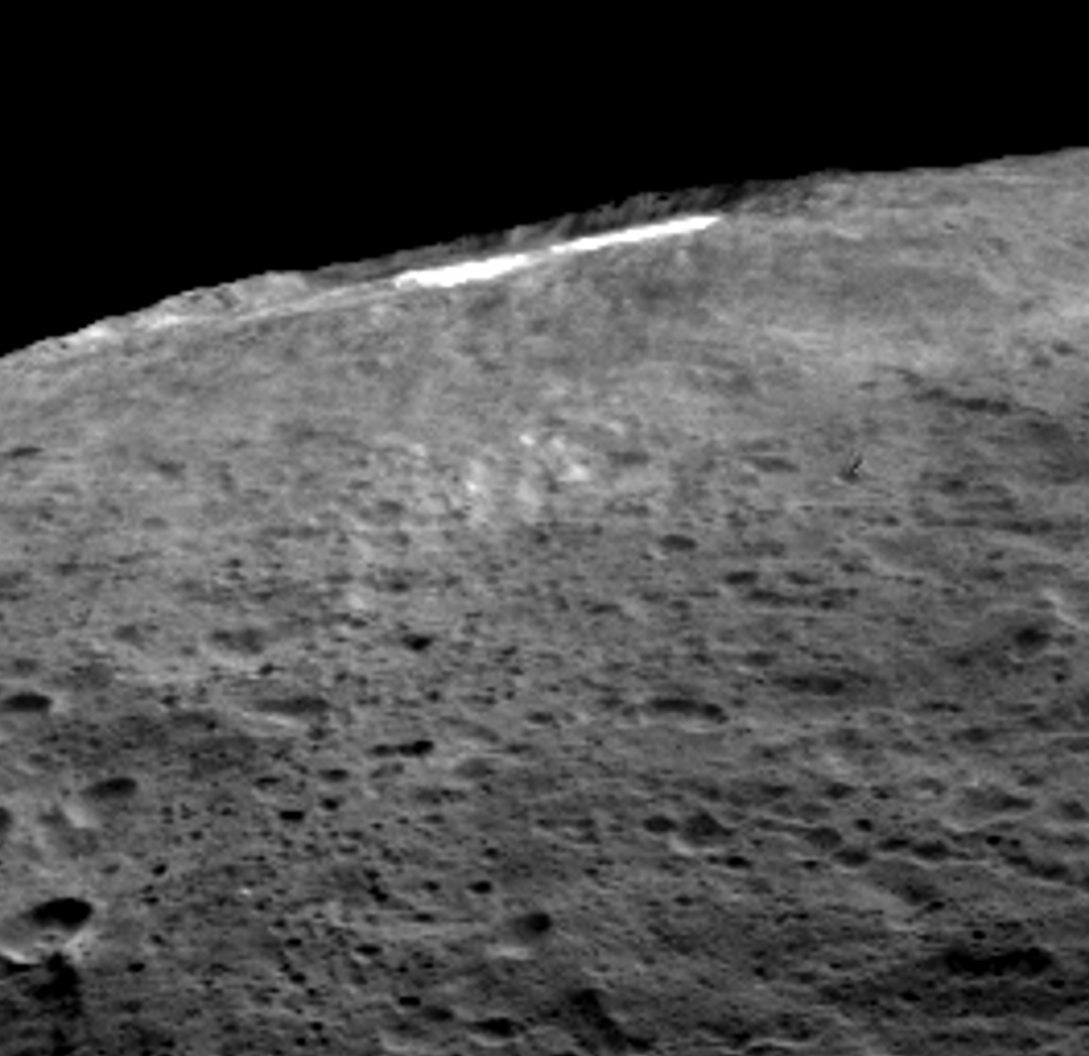

Lateral View of Occator

A group of scientists from NASA’s Dawn mission suggests that when sunlight reaches Ceres’ Occator Crater, a kind of thin haze of dust and evaporating water forms there. This haze only becomes dense enough to be seen by looking at it laterally, as in this image, the scientists wrote in the journal Nature in December 2015.

Occator measures about 60 miles (90 kilometers) wide, and contains the brightest material seen on Ceres.

Dawn’s mission is managed by JPL for NASA’s Science Mission Directorate in Washington. Dawn is a project of the directorate’s Discovery Program, managed by NASA’s Marshall Space Flight Center in Huntsville, Alabama. UCLA is responsible for overall Dawn mission science. Orbital ATK, Inc., in Dulles, Virginia, designed and built the spacecraft. The German Aerospace Center, the Max Planck Institute for Solar System Research, the Italian Space Agency and the Italian National Astrophysical Institute are international partners on the mission team.

Credit: NASA/JPL-Caltech/UCLA/MPS/DLR/IDA